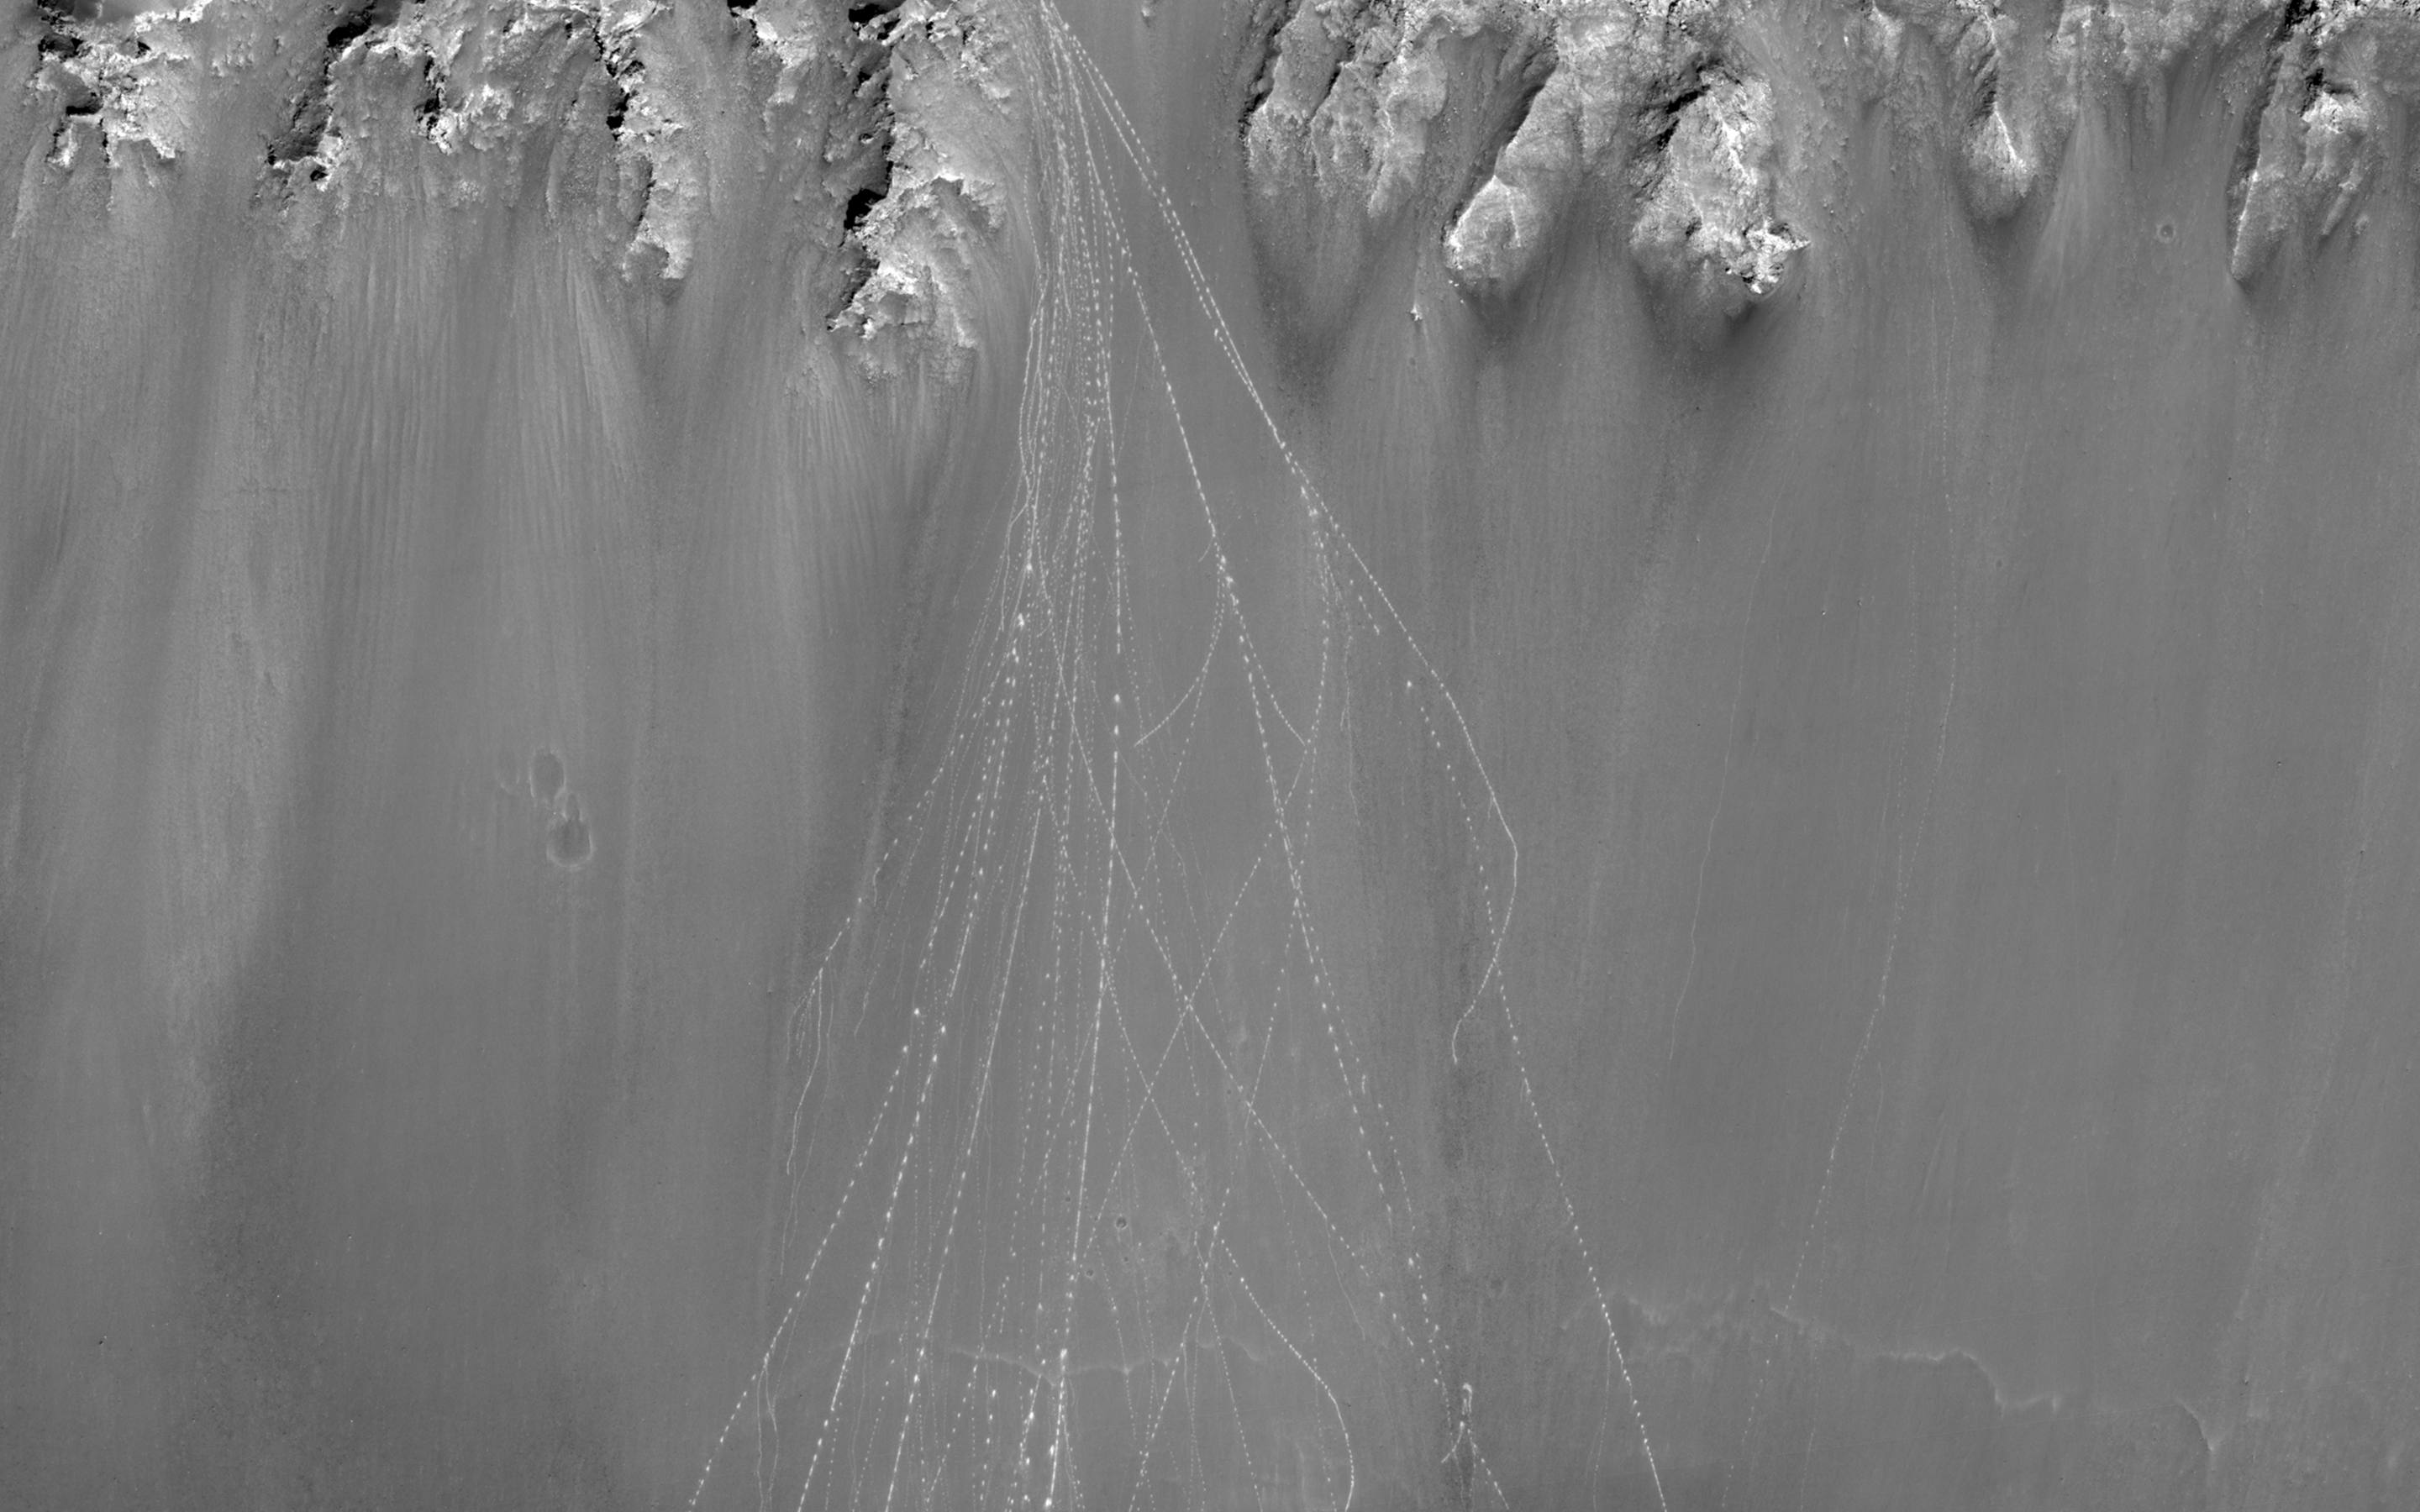

Watch for Falling Rocks!

The original rationale behind this observation was to examine the slopes for changes since an earlier image in the same location. However, a feature that has NOT changed much since then still remains quite eye-catching. Multiple boulder tracks spill down the side of the crater.

When boulders roll down a dusty Martian slope, they can leave long, dotted tracks behind on the slope surface. Boulder tracks, like slope streaks, can be either brighter or darker than the surrounding terrain. The many boulder tracks in this image all seem to emanate from a small alcove near the rim of the crater. They spread out downslope and finally terminate near the crater floor. A high-contrast stretch of the area where the tracks stop shows lots of boulders, some still at the ends of the tracks.

HiRISE has seen boulder tracks fade over time in other locations. However, as compared to ESP_017975_1705 (taken in May 2010), the tracks in this image (taken in March 2013) don’t seem to have faded as dramatically as that earlier example, despite a larger lapse in time between images. This might be because the crater in this image is in a less-dusty area of Mars.

Note: the above image has been rotated 90 degree counterclockwise for display purposes.

HiRISE is one of six instruments on NASA’s Mars Reconnaissance Orbiter. The University of Arizona, Tucson, operates the orbiter’s HiRISE camera, which was built by Ball Aerospace & Technologies Corp., Boulder, Colo. NASA’s Jet Propulsion Laboratory, a division of the California Institute of Technology in Pasadena, manages the Mars Reconnaissance Orbiter Project for the NASA Science Mission Directorate, Washington.

Credit: NASA/JPL-Caltech/Univ. of Arizona